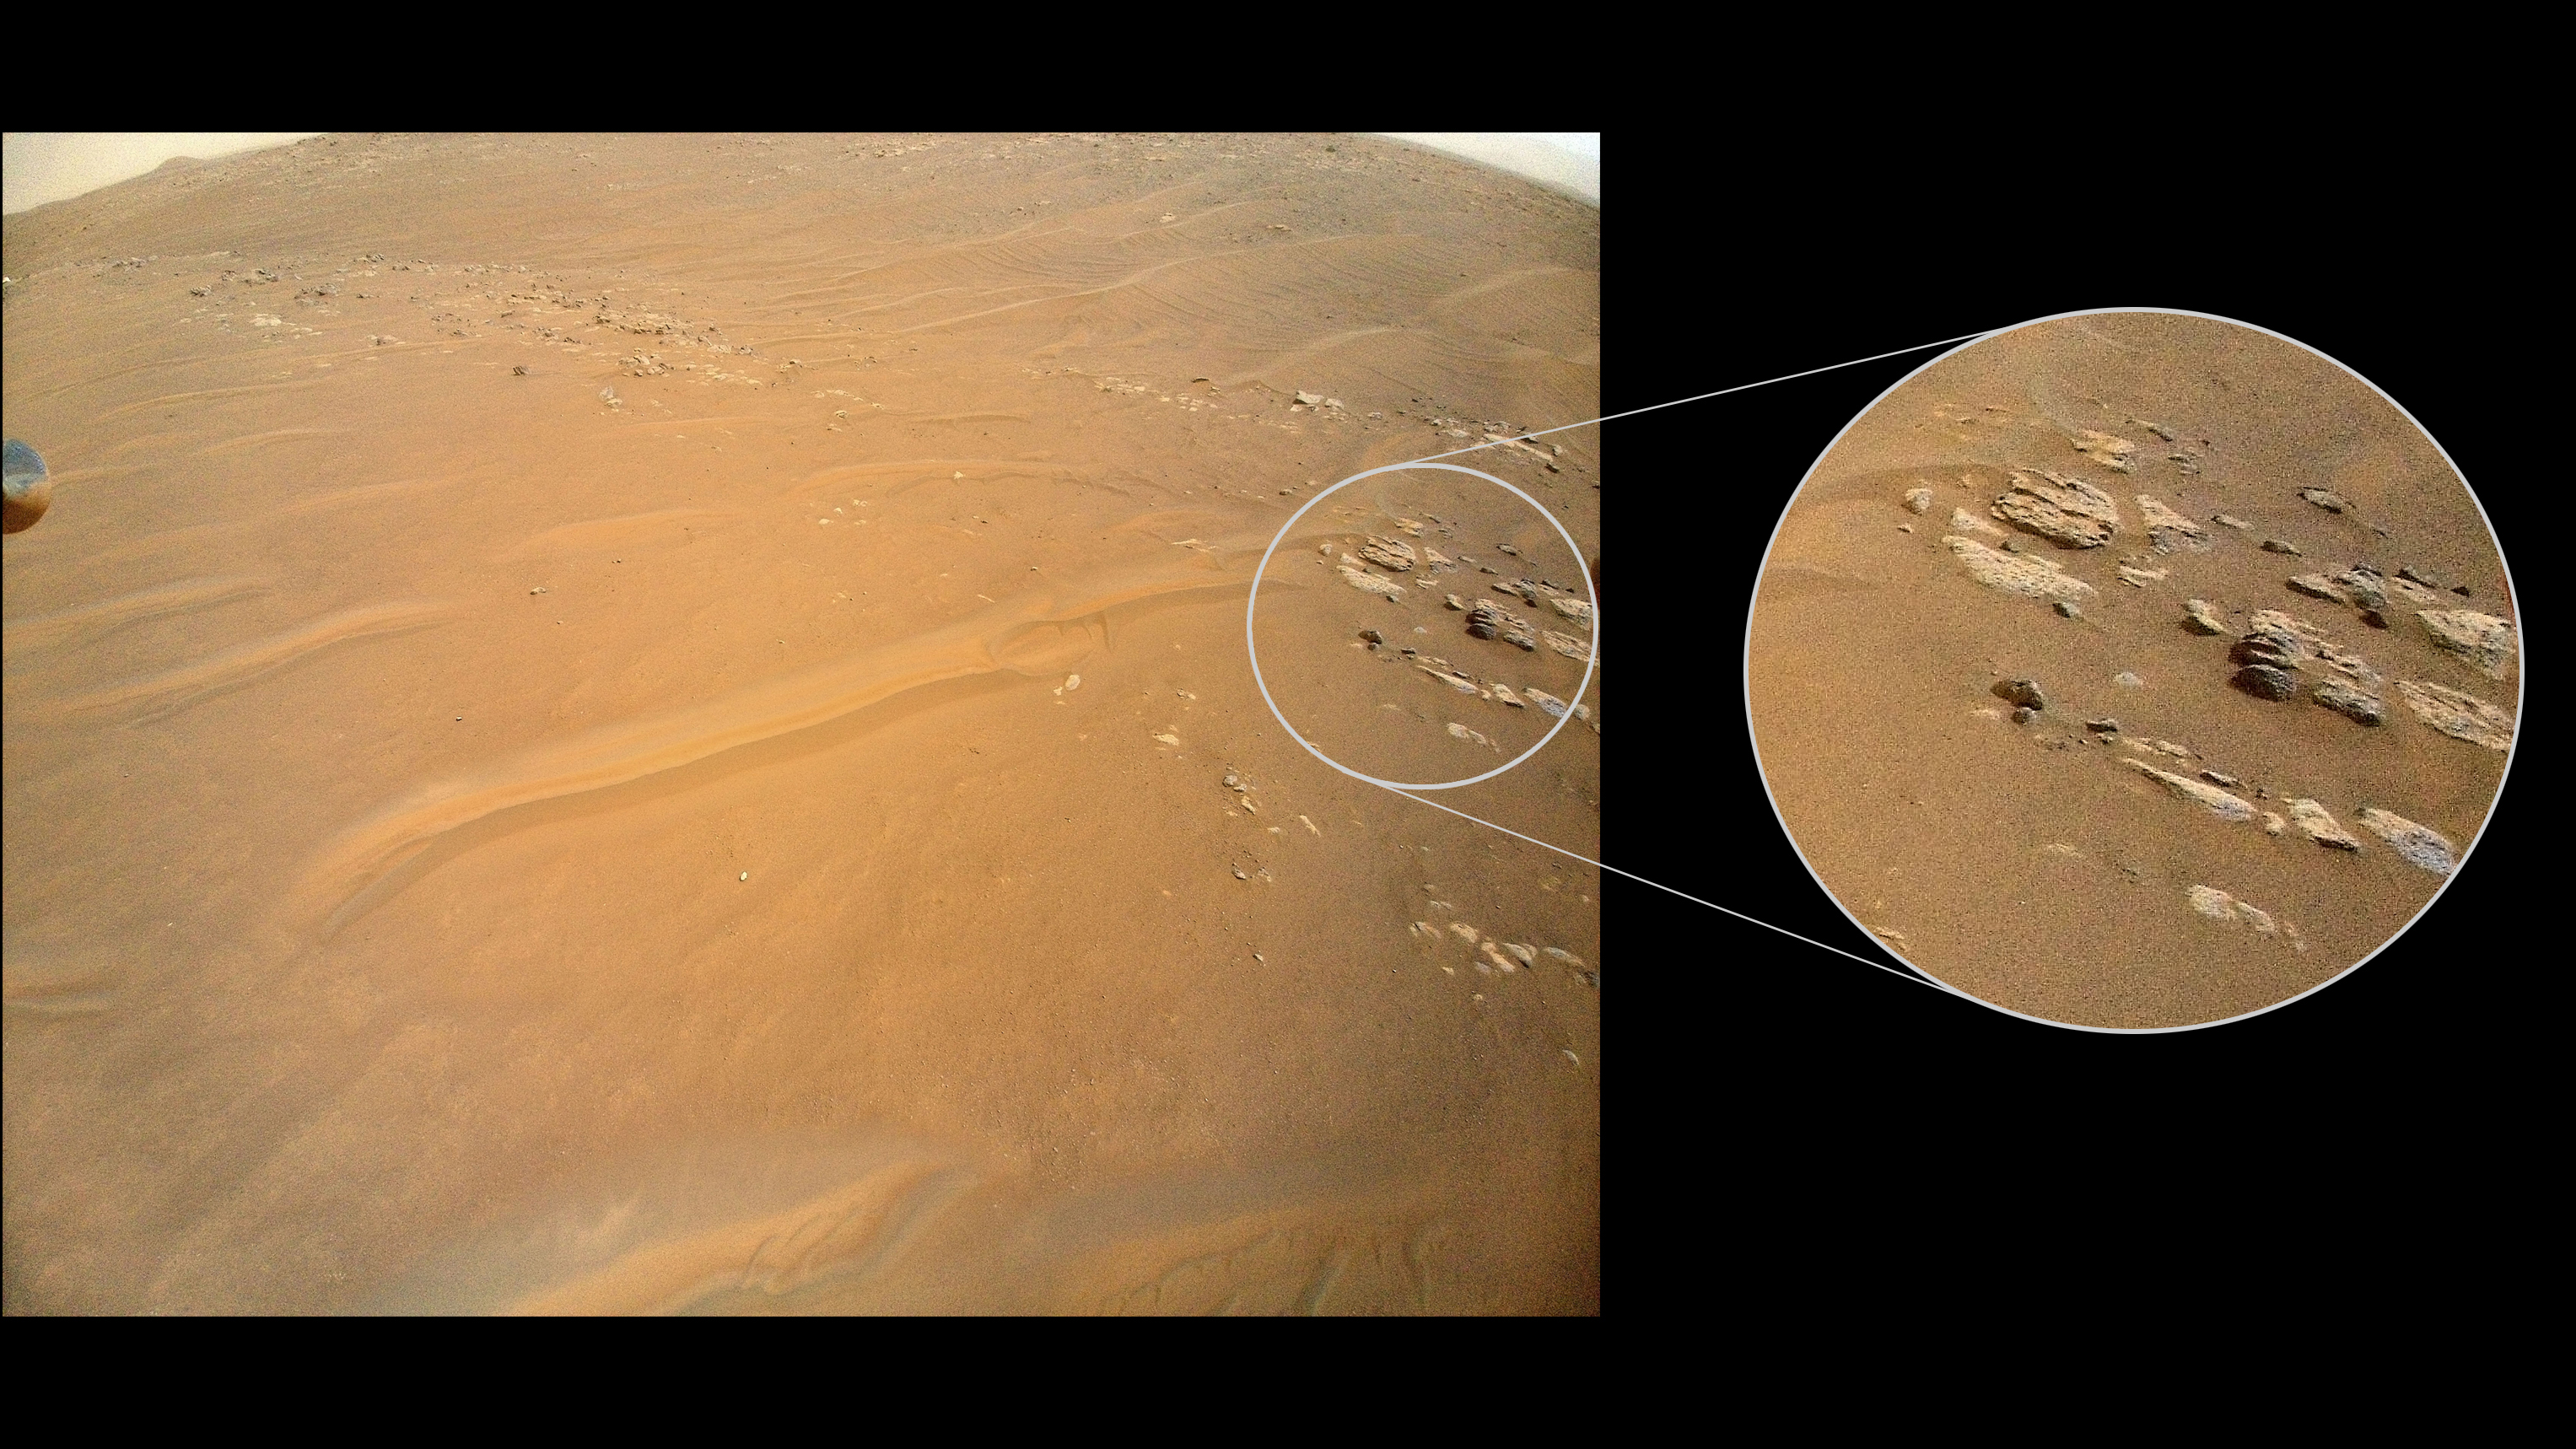

Fortun Ridge Imaged on Ingenuity’s Flight 27

NASA’s Ingenuity Mars Helicopter recently surveyed a ridgeline near the ancient river delta in Mars’ Jezero Crater at request of the Perseverance rover’s science team. On the left is the full image Ingenuity acquired of the ridgeline on April 23, 2022, during its 27th flight. The science team calls the line of rocky outcrops running from the upper left to middle right of the main image “Fortun Ridge.” Enlarged at right is a close-up of one of the ridgeline’s rocky outcrops.

This portion of Jezero Crater is of interest to the science team because of the clear exposure of the rocky outcrops that define the boundary between two abutting crater floor geologic units, “Séítah” and “Máaz.” The geology of both units is thought to be of igneous (volcanic) origin.

The Ingenuity Mars Helicopter was built by NASA’s Jet Propulsion Laboratory in Southern California, which also manages the project for NASA Headquarters. It is supported by NASA’s Science Mission Directorate. NASA’s Ames Research Center in California’s Silicon Valley, and NASA’s Langley Research Center in Hampton, Virginia, provided significant flight performance analysis and technical assistance during Ingenuity’s development. AeroVironment Inc., Qualcomm, and SolAero also provided design assistance and major vehicle components. Lockheed Martin Space designed and manufactured the Mars Helicopter Delivery System.

Credit: NASA/JPL-Caltech